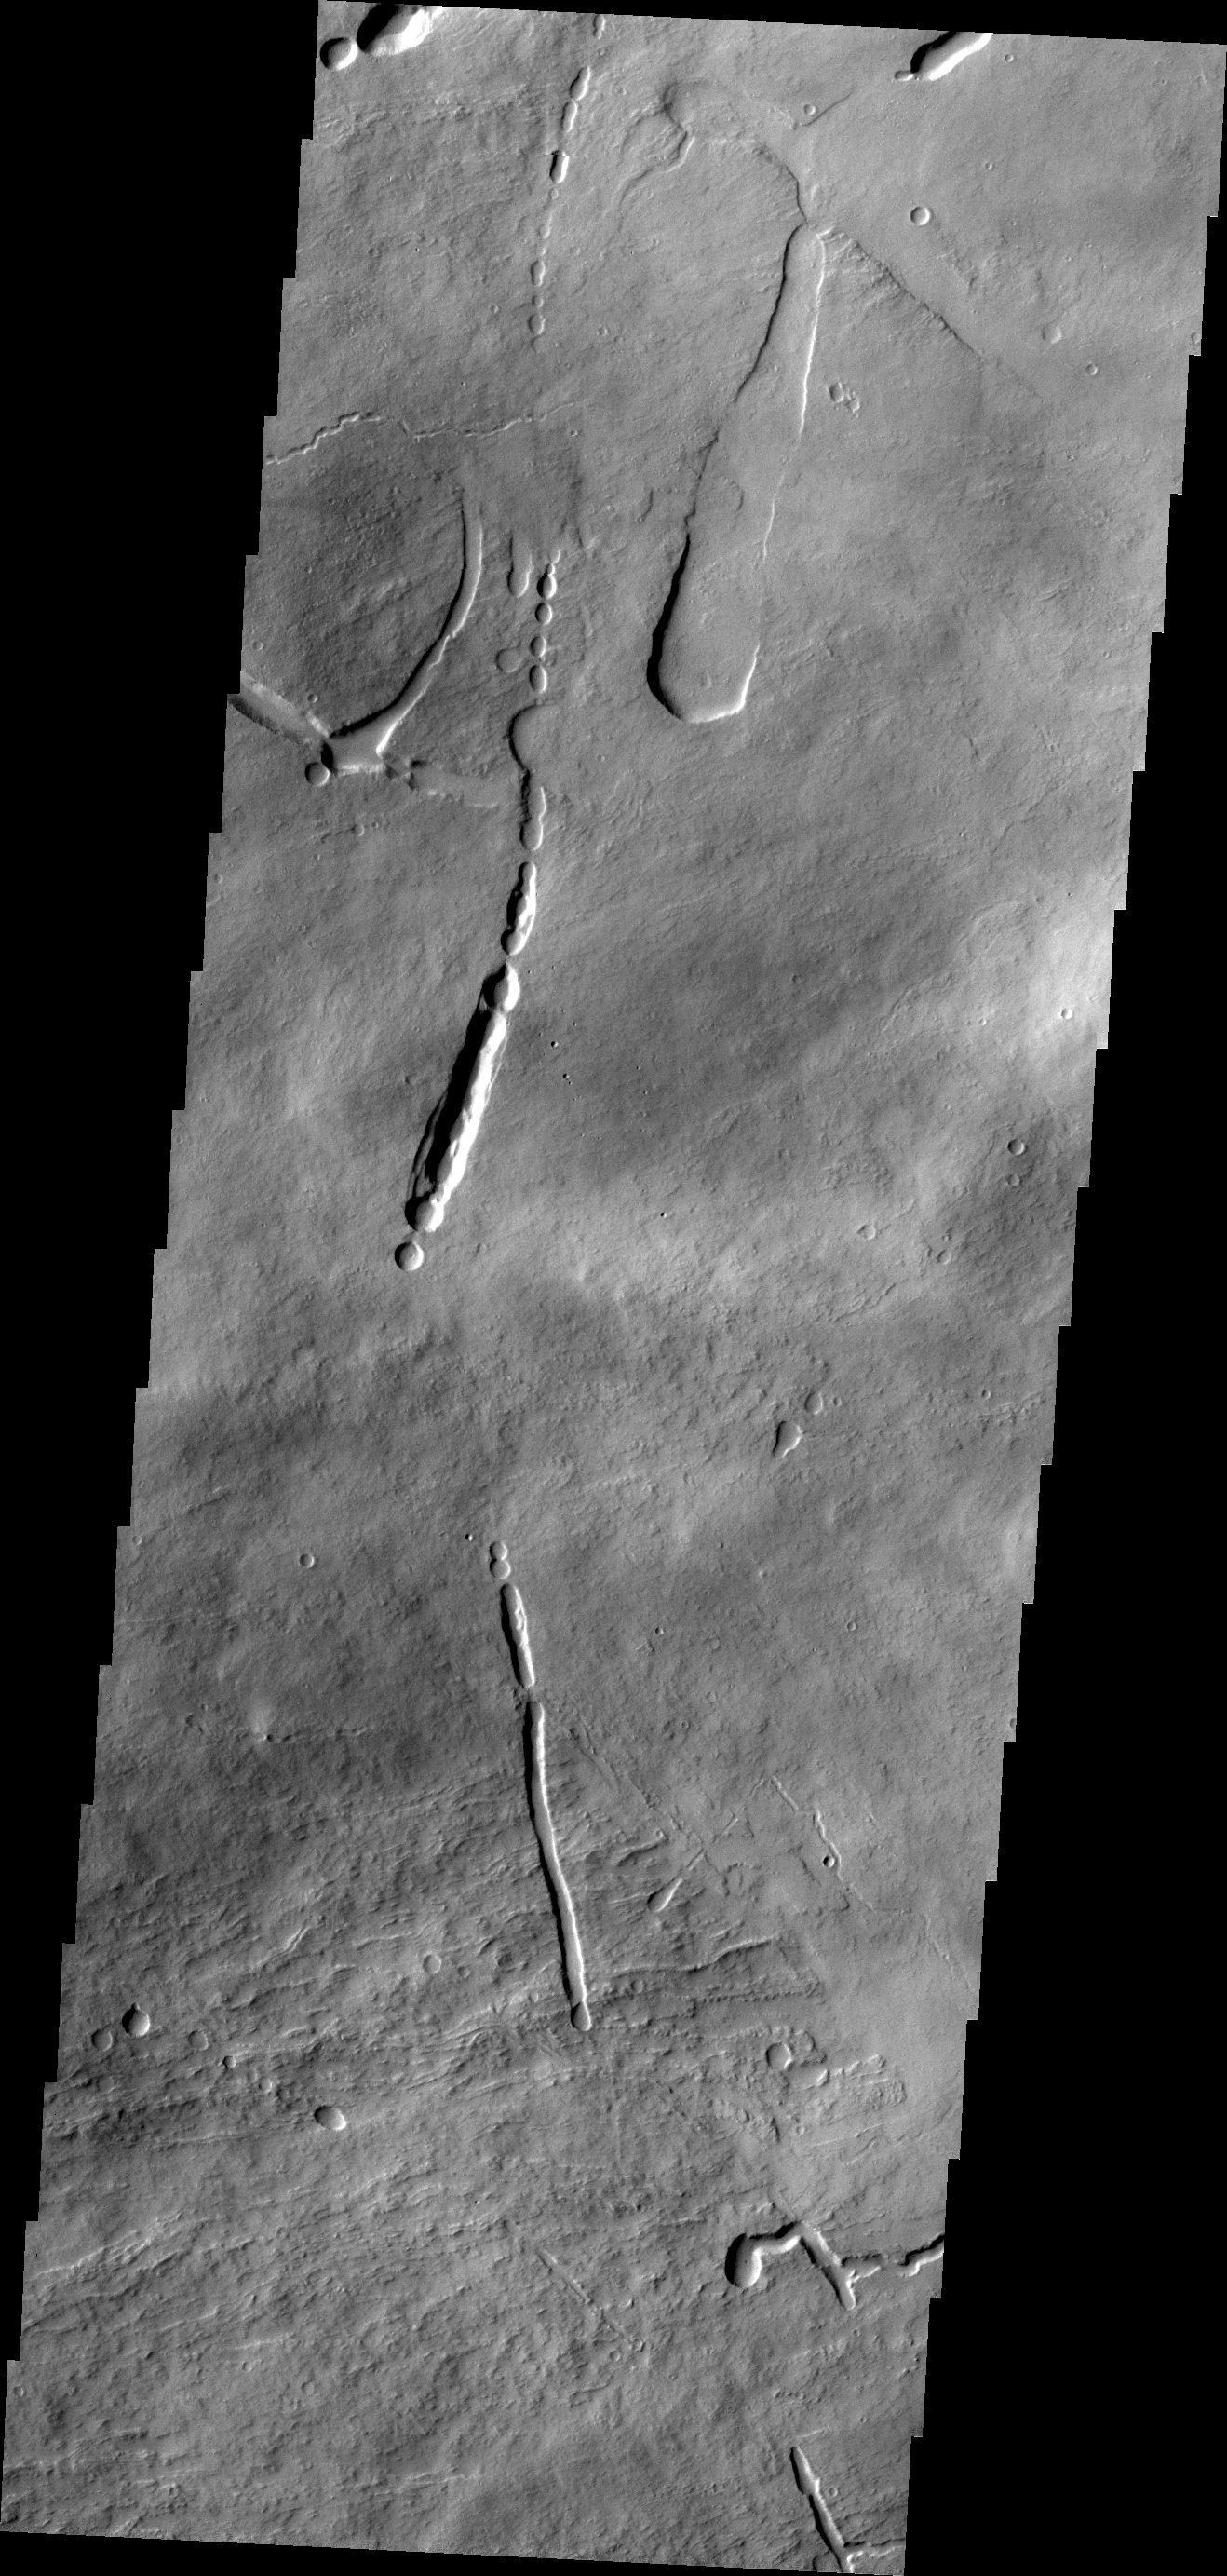

Ascraeus Mons

This VIS image shows a portion of the northeastern flank of Ascraeus Mons.

Credit: NASA/JPL/ASU